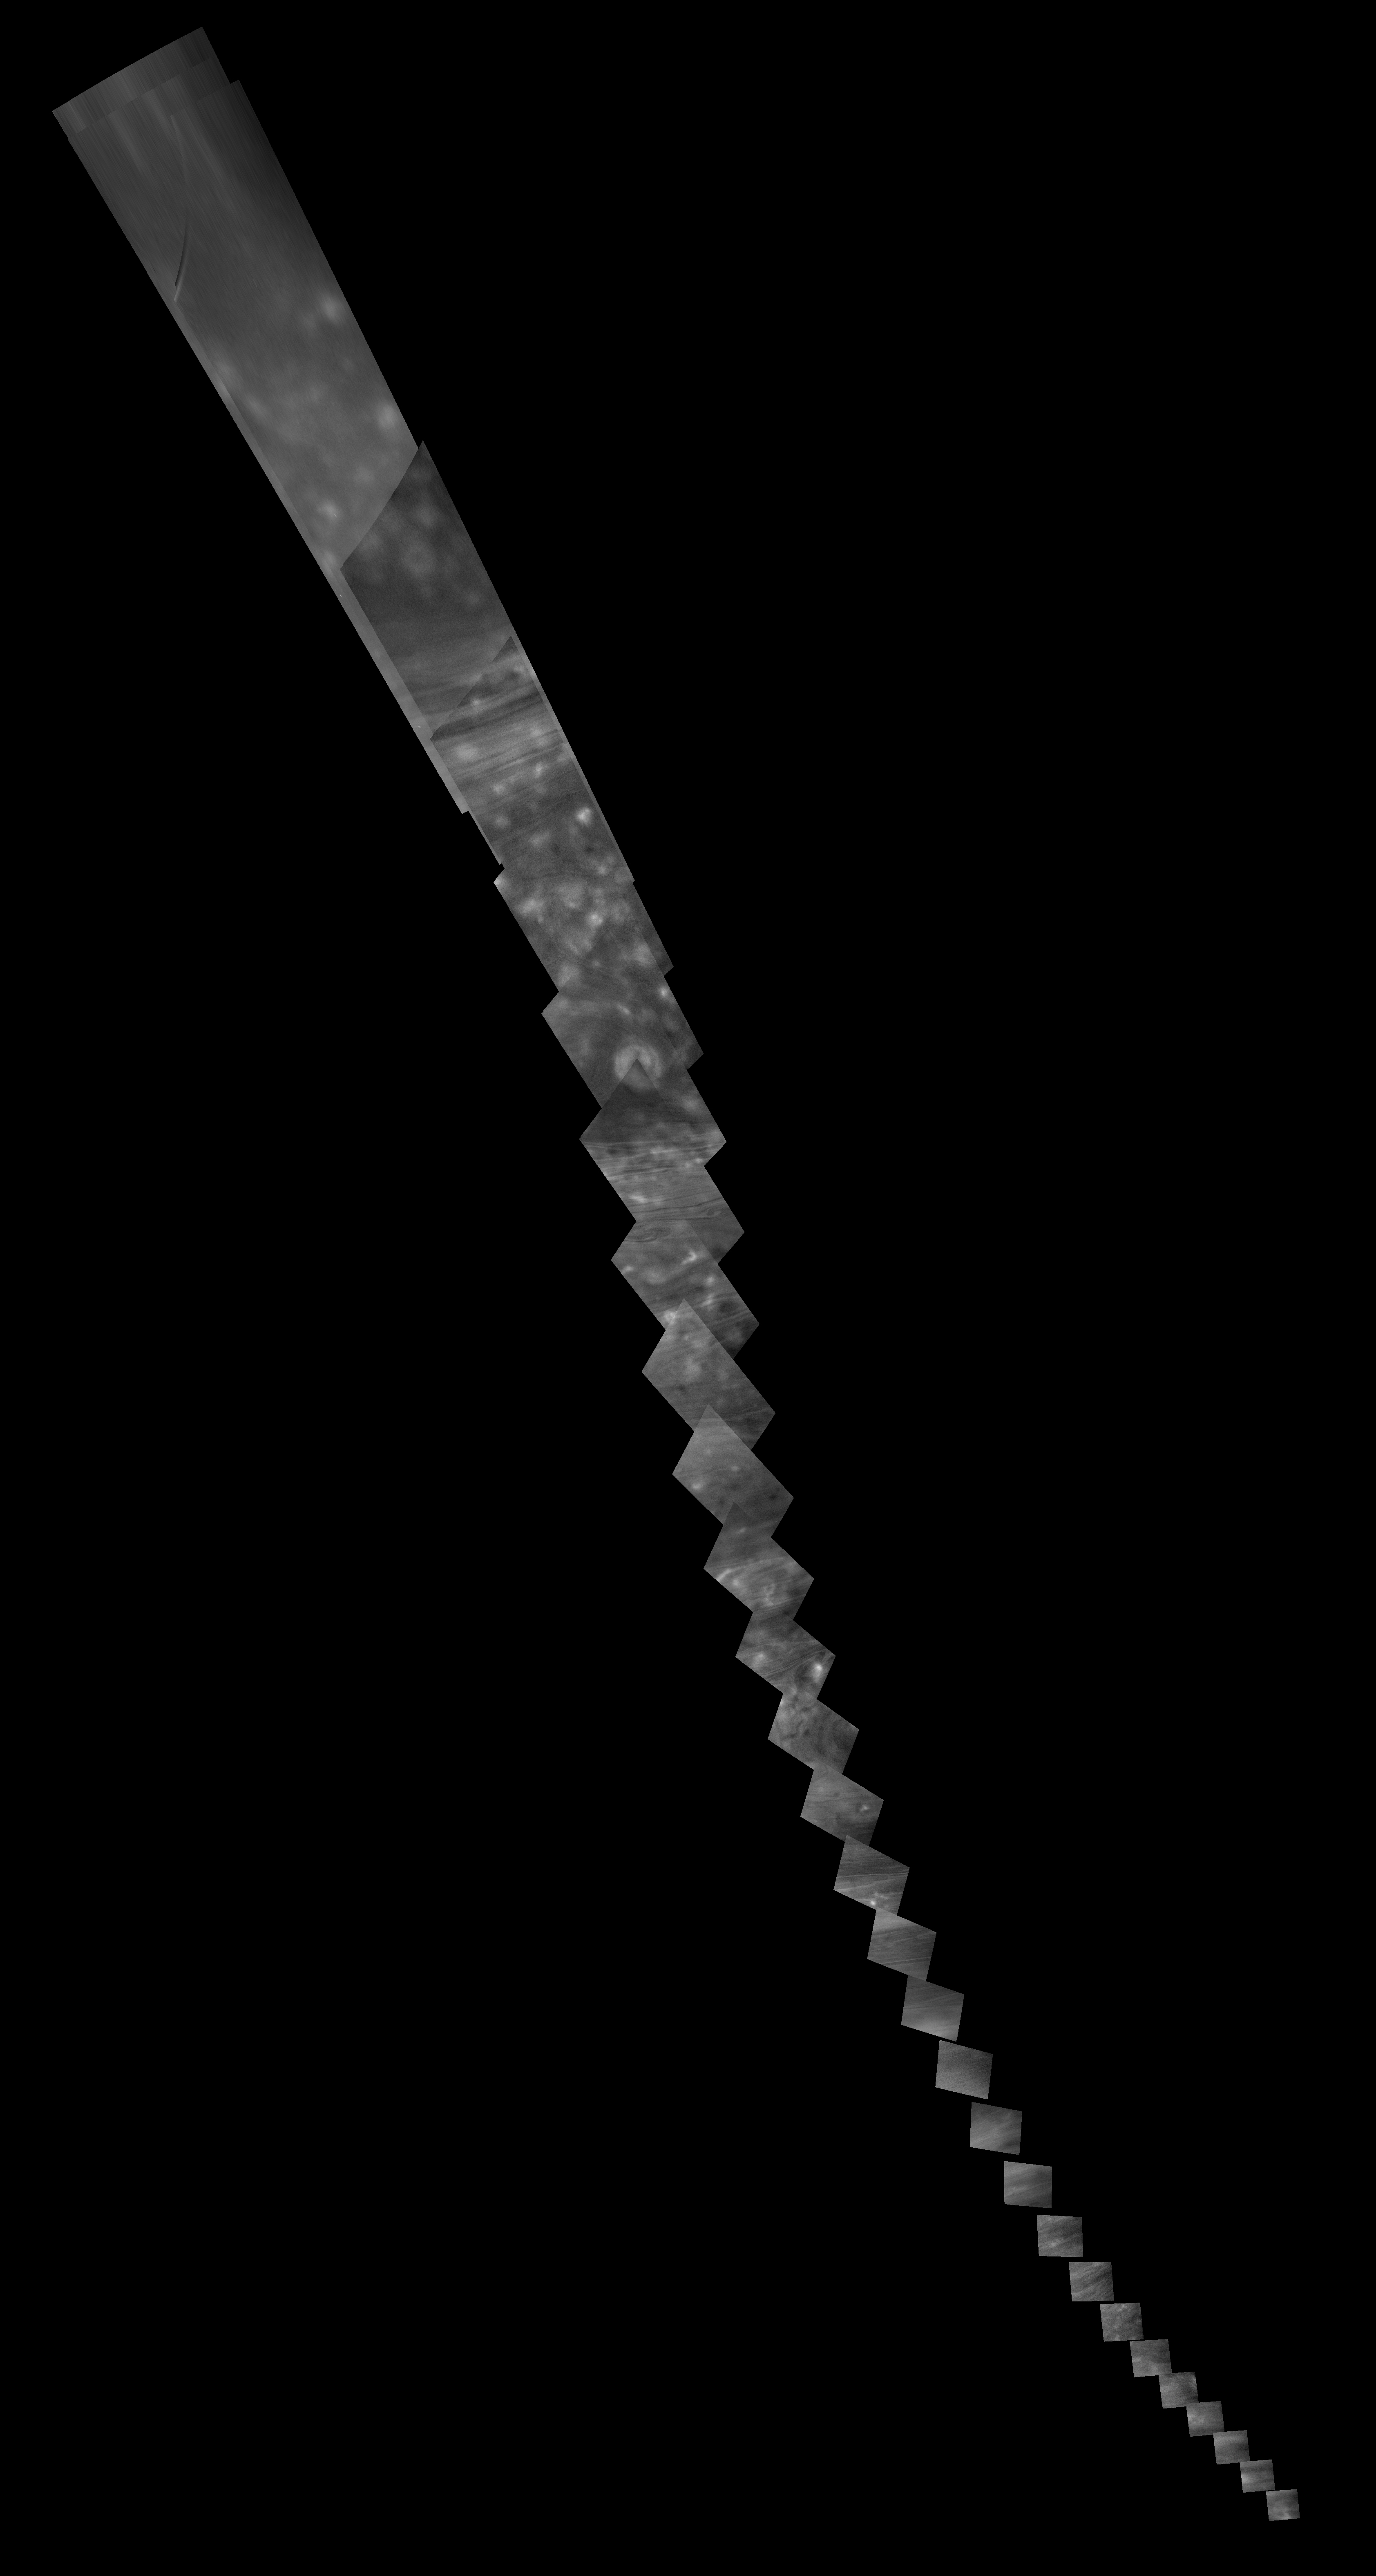

Cassini Near-Infrared “Noodle” Mosaic of Saturn

This mosaic of 30 images was captured by NASA’s Cassini spacecraft on June 29, 2017, as it raced toward the gap between Saturn and its rings during one of 22 close passes over Saturn that comprise the mission’s final phase, called the Grand Finale.

For the first frame of the mosaic, Cassini’s camera was pointed toward a location at approximately 80 degrees north latitude, as the spacecraft was flying 16,000 miles (26,000 kilometers) above the top of the clouds at 45 degrees north latitude. When the last frame was captured, the orbiter was 8,000 miles (13,000 kilometers) above 30 degrees north latitude and looking straight down at the planet.

The images in this sequence were captured in near-infrared wavelengths using the Cassini spacecraft wide-angle camera. The near-infrared channel centered at 752 nanometers was chosen for this imaging sequence because it is most sensitive to Saturn’s cloud-top altitudes. The original versions of these images, as sent by the spacecraft, have a size of 512 by 512 pixels. The small image size was chosen in order to allow the camera to take images quickly as Cassini sped over Saturn.

These images of the planet’s curved surface were projected onto a flat plane before being combined into a mosaic. Each image was mapped in stereographic projection centered at 55 degrees north latitude.

The Cassini mission is a cooperative project of NASA, ESA (the European Space Agency) and the Italian Space Agency. The Jet Propulsion Laboratory, a division of Caltech in Pasadena, manages the mission for NASA’s Science Mission Directorate, Washington. The Cassini orbiter and its two onboard cameras were designed, developed and assembled at JPL. The imaging operations center is based at the Space Science Institute in Boulder, Colorado.

Credit: NASA/JPL-Caltech/Space Science Institute/Hampton University